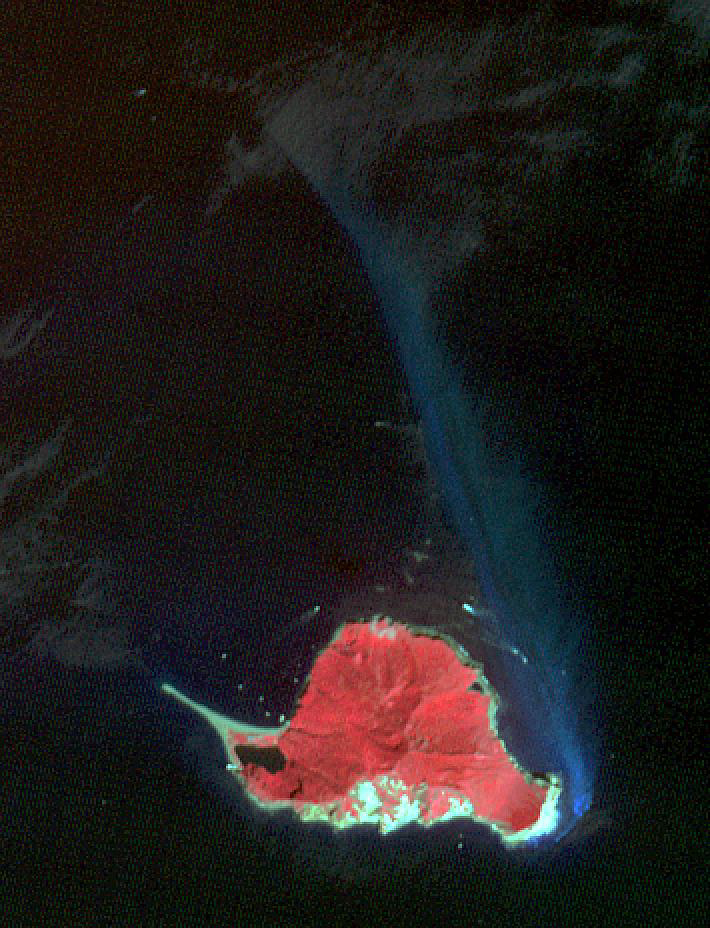

TurtleIsland, Taiwan

Twelve km off Taiwan’s NE coast lies Turtle Island, a forest-covered volcanic island. The bluish patch of water on the island’s eastern side (nicknamed the Milky Sea) marks the site of dozens of hydrothermal vents, spewing out hot, acidic water laden with heavy metals and toxic gases. The image was acquired October 4, 2020, covers an area of 10.6 by 13.9 km, and is located at 24.8 degrees north, 122 degrees east. (credit BBC News for this information)

With its 14 spectral bands from the visible to the thermal infrared wavelength region and its high spatial resolution of about 50 to 300 feet (15 to 90 meters), ASTER images Earth to map and monitor the changing surface of our planet. ASTER is one of five Earth-observing instruments launched Dec. 18, 1999, on Terra. The instrument was built by Japan’s Ministry of Economy, Trade and Industry. A joint U.S./Japan science team is responsible for validation and calibration of the instrument and data products.

The broad spectral coverage and high spectral resolution of ASTER provides scientists in numerous disciplines with critical information for surface mapping and monitoring of dynamic conditions and temporal change. Example applications are monitoring glacial advances and retreats; monitoring potentially active volcanoes; identifying crop stress; determining cloud morphology and physical properties; wetlands evaluation; thermal pollution monitoring; coral reef degradation; surface temperature mapping of soils and geology; and measuring surface heat balance.

The U.S. science team is located at NASA’s Jet Propulsion Laboratory in Pasadena, Calif. The Terra mission is part of NASA’s Science Mission Directorate, Washington.

Credit: NASA/METI/AIST/Japan Space Systems, and U.S./Japan ASTER Science Team